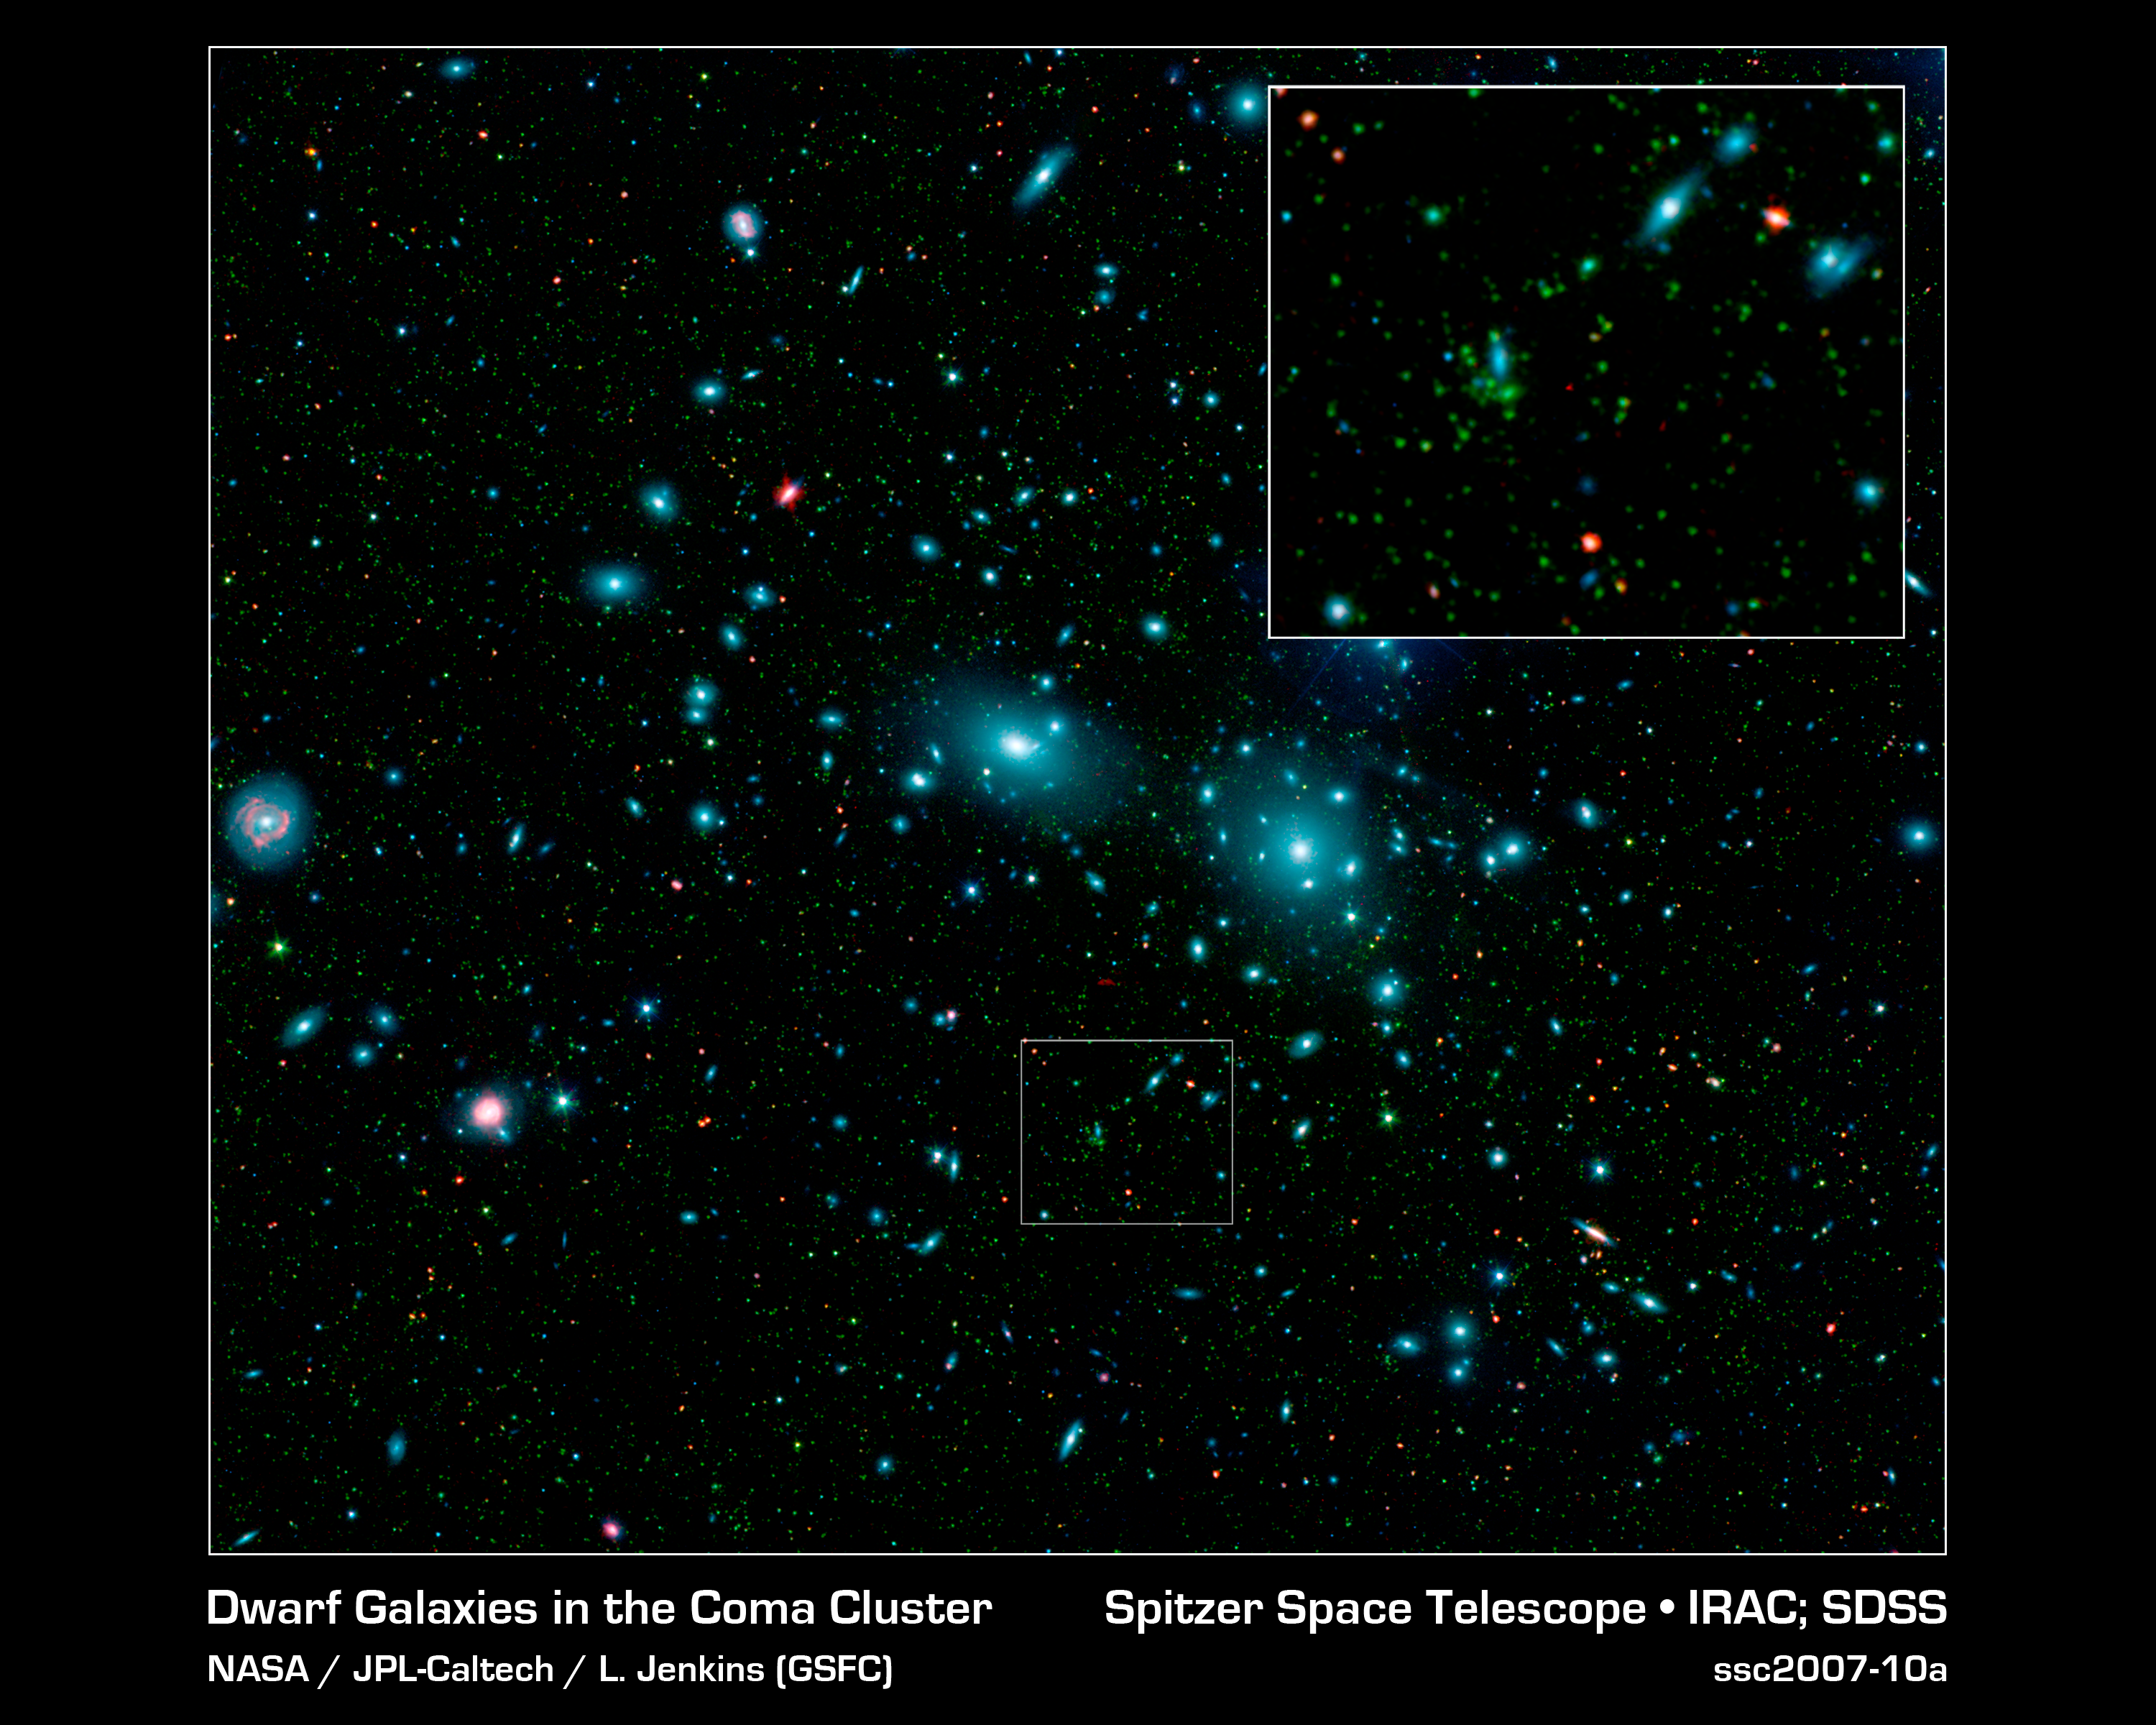

Dwarf Galaxies in the Coma Cluster

This false-color mosaic of the central region of the Coma cluster combines infrared and visible-light images to reveal thousands of faint objects (green). Follow-up observations showed that many of these objects, which appear here as faint green smudges, are dwarf galaxies belonging to the cluster. Two large elliptical galaxies, NGC 4889 and NGC 4874, dominate the cluster's center. The mosaic combines visible-light data from the Sloan Digital Sky Survey (color coded blue) with long- and short-wavelength infrared views (red and green, respectively) from NASA's Spitzer Space Telescope.

Credit: NASA/JPL-Caltech/L. Jenkins (GSFC)